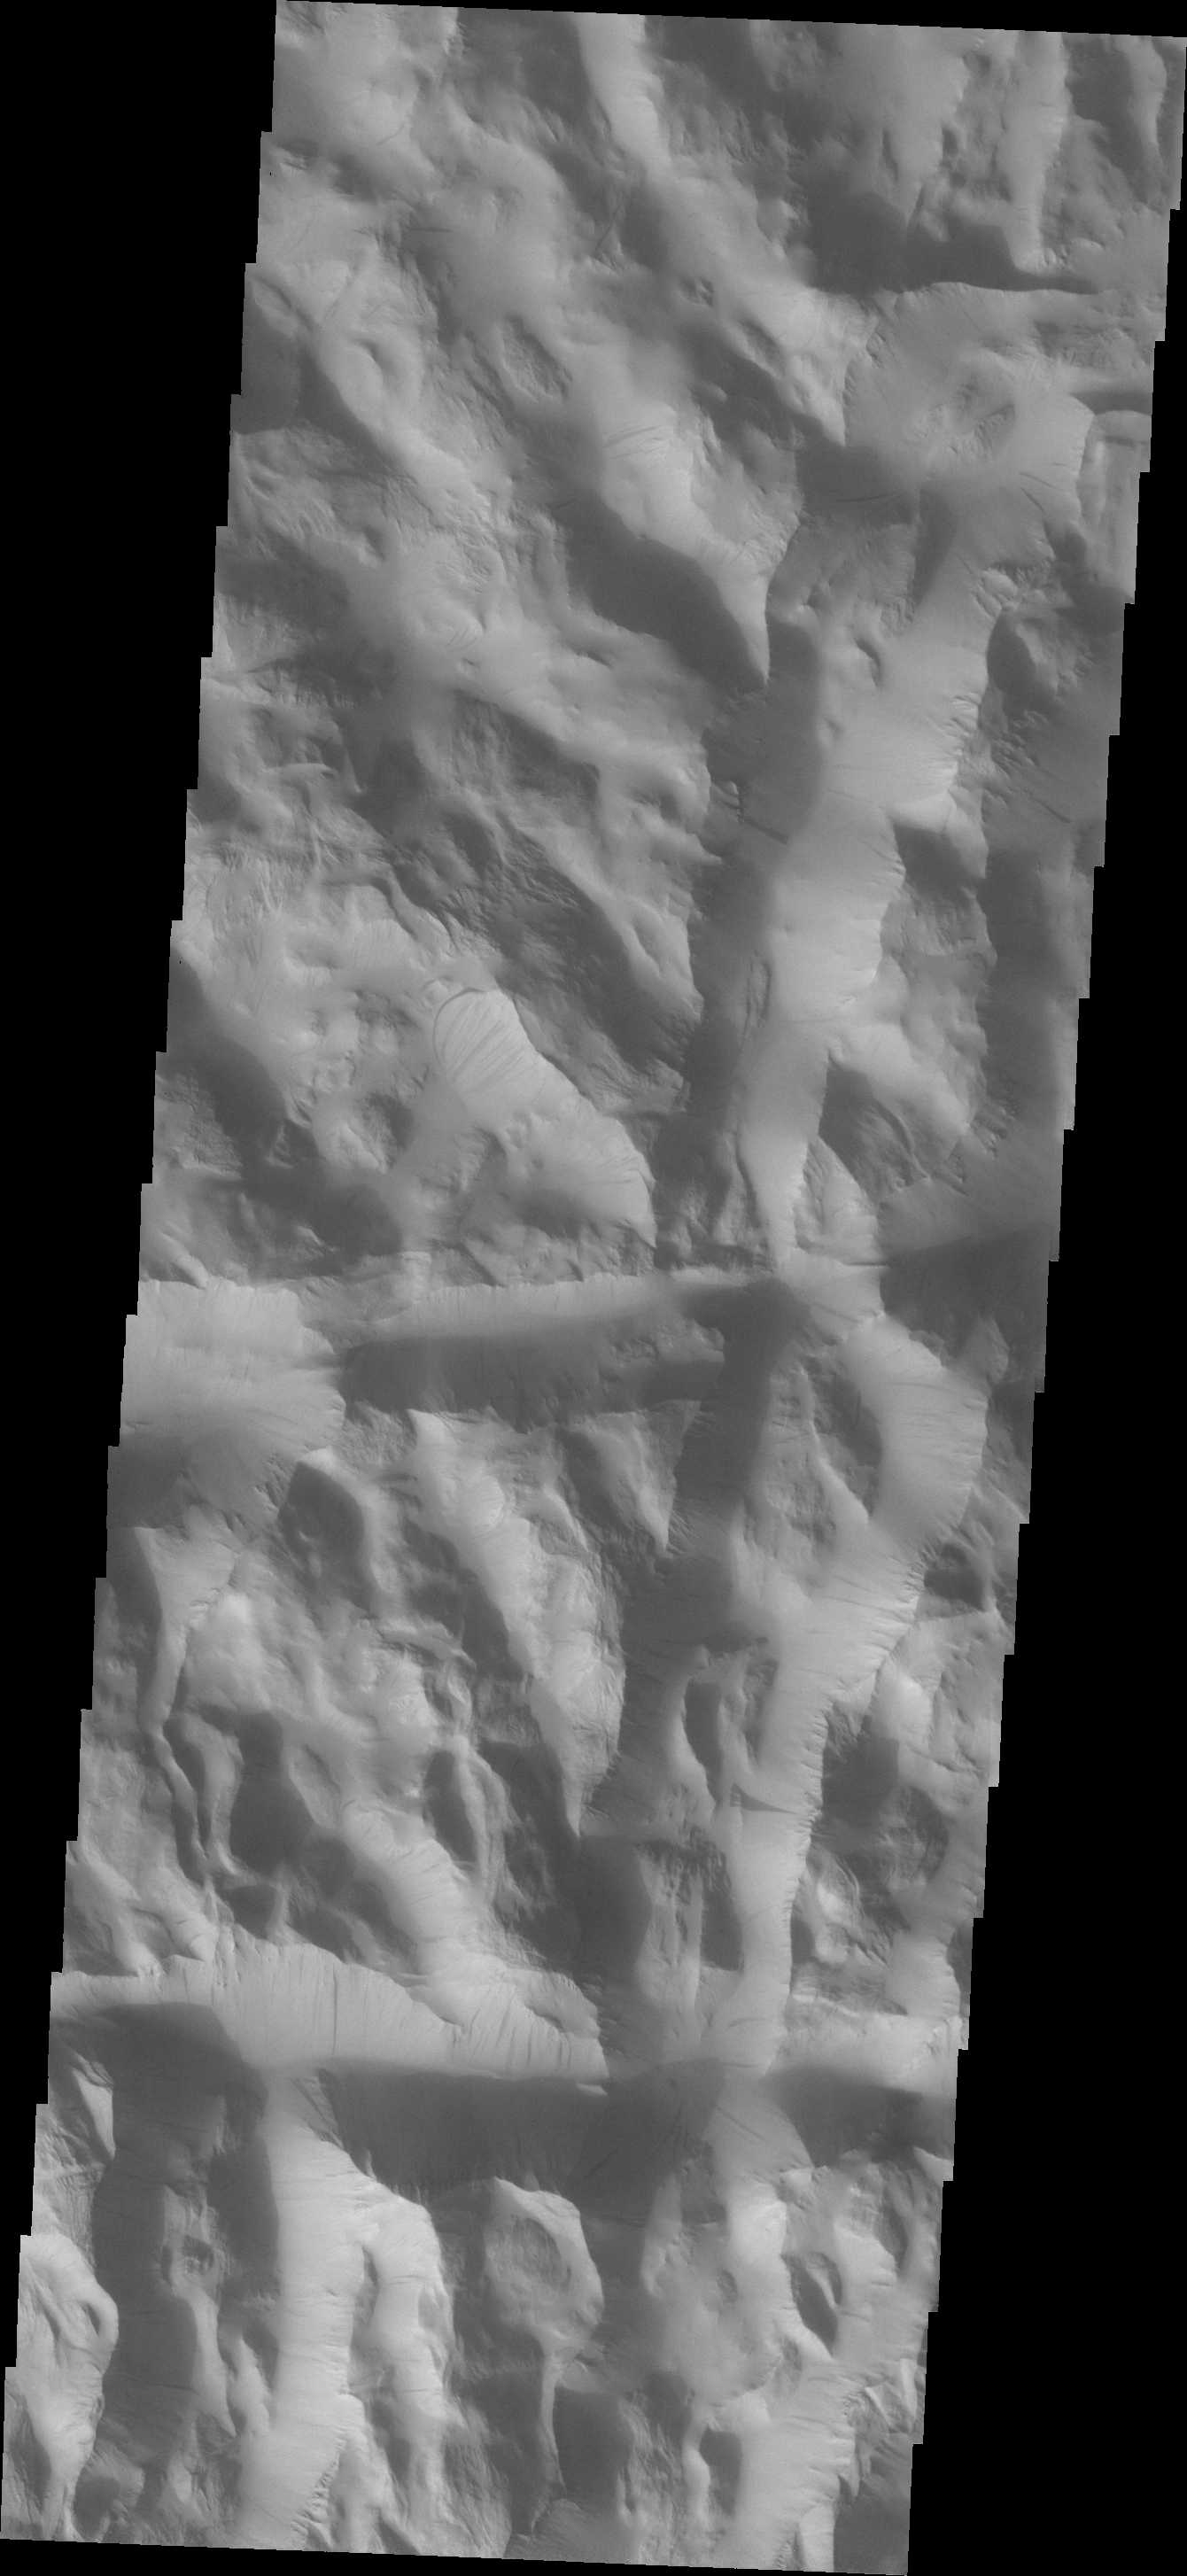

Lycus Sulci

Dark slope streaks are common in Lycus Sulci.

Image information: VIS instrument. Latitude 26.1N, Longitude 228.5E. 19 meter/pixel resolution.

Please see the THEMIS Data Citation Note for details on crediting THEMIS images.

Note: this THEMIS visual image has not been radiometrically nor geometrically calibrated for this preliminary release. An empirical correction has been performed to remove instrumental effects. A linear shift has been applied in the cross-track and down-track direction to approximate spacecraft and planetary motion. Fully calibrated and geometrically projected images will be released through the Planetary Data System in accordance with Project policies at a later time.

NASA’s Jet Propulsion Laboratory manages the 2001 Mars Odyssey mission for NASA’s Office of Space Science, Washington, D.C. The Thermal Emission Imaging System (THEMIS) was developed by Arizona State University, Tempe, in collaboration with Raytheon Santa Barbara Remote Sensing. The THEMIS investigation is led by Dr. Philip Christensen at Arizona State University. Lockheed Martin Astronautics, Denver, is the prime contractor for the Odyssey project, and developed and built the orbiter. Mission operations are conducted jointly from Lockheed Martin and from JPL, a division of the California Institute of Technology in Pasadena.

Credit: NASA/JPL/ASU